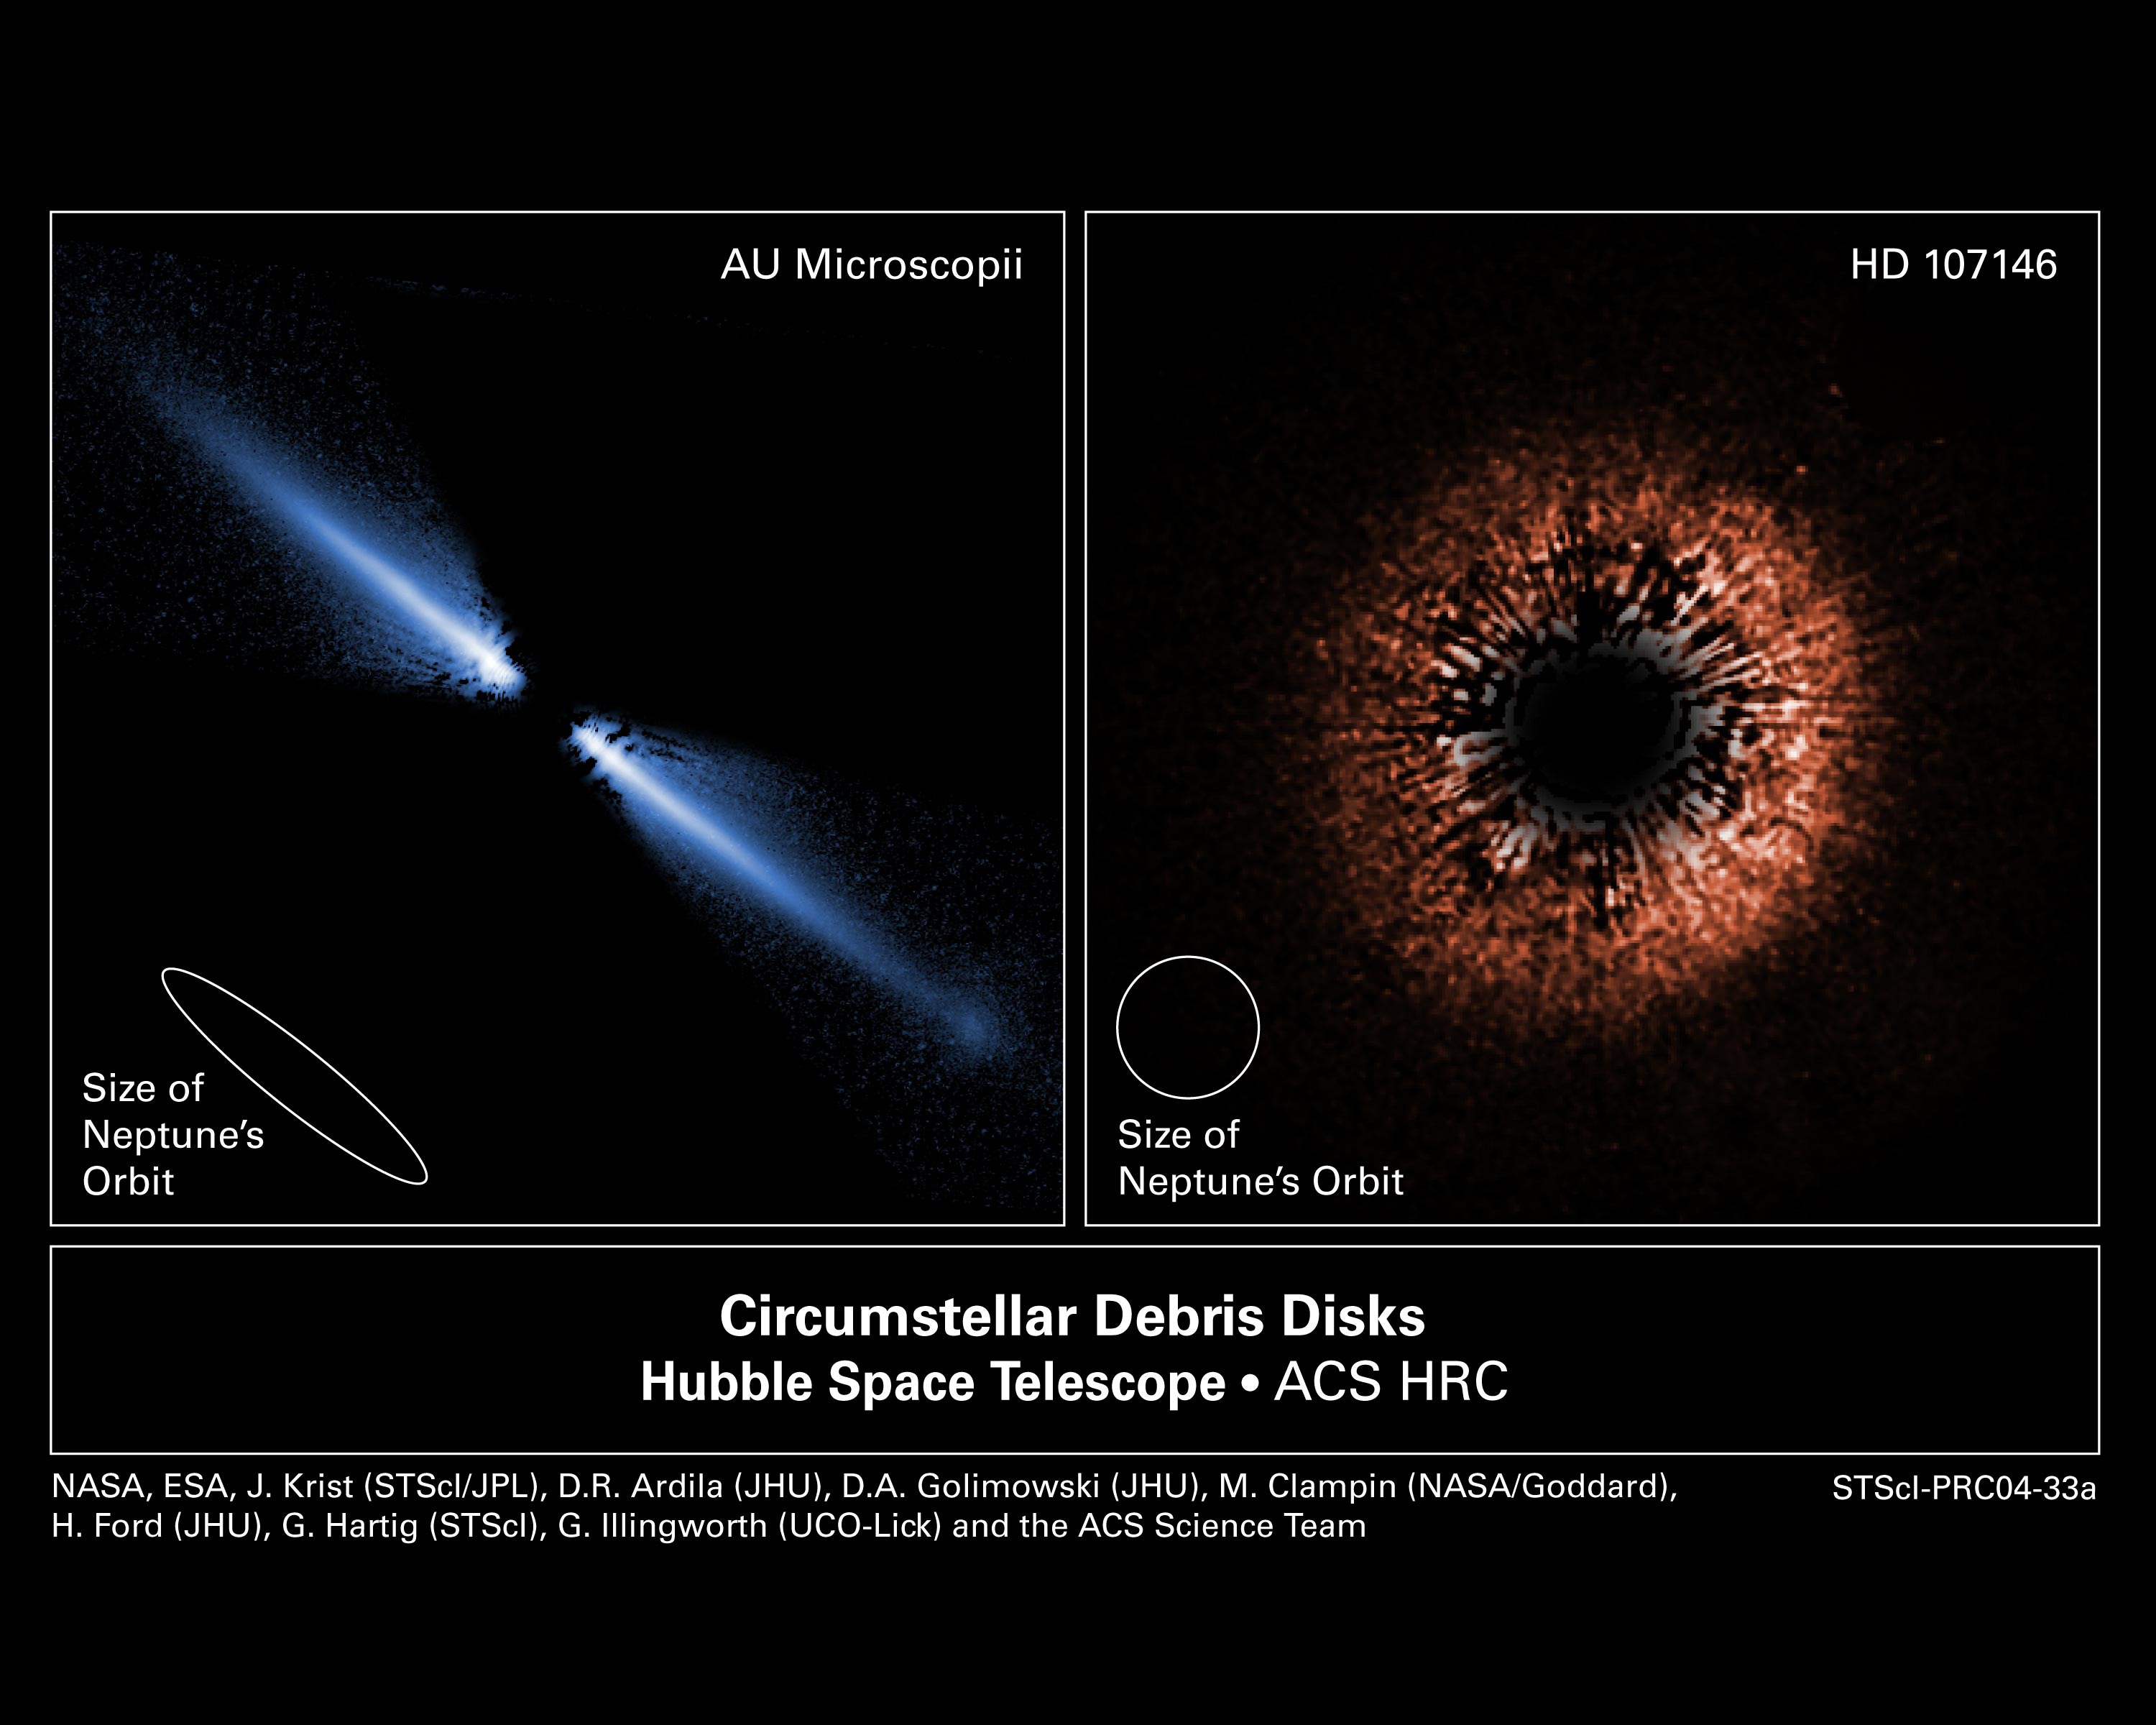

Debris Disks Around Sun-Like Stars AU Microscopii and HD 107146

[LEFT: AU Microscopii] - A visible-light image of a debris disk around the red dwarf star AU Microscopii. Planets may be forming, or might already exist, within it. The disk glows in starlight reflected by tiny grains of dust created by the collisions of asteroids and comets. Because it is composed of the pulverized remnants of these objects, it is called a "debris disk." More than 40 billion miles across, it appears like a spindle of light because we view it nearly edge on (like looking at a dinner plate along its side). The star is about 12 million years old and is only 32 light-years from Earth. This makes its disk the closest yet seen in reflected starlight. It is also the first disk imaged around an M-type red dwarf, the most common type of star in the stellar neighborhood around the Sun. The Hubble Space Telescope images, taken with the Advanced Camera for Surveys (ACS) reveal that the disk has been cleared of dust within about a billion miles of the star (first indicated from infrared-light measurements).

The ACS images confirm that the disk is warped and has small variations in dust density that, along with the central clearing, may be caused by the tugging of an unseen companion, perhaps a large planet. ACS shows that this is the only debris disk known that appears bluer than the star it surrounds. This may indicate that there are more small grains of dust, compared to large ones, than has been seen before in other such disks. Smaller grains scatter blue light better than red. The surplus of small grains may be due to the fact that the star is not bright enough to blow away these tiny particles. In brighter, hotter stars, the pressure from radiation can actually push small dust grains out of the disk and far out into space.

[RIGHT: HD 107146] - This is a false-color view of a planetary debris disk encircling the star HD 107146, a yellow dwarf star very similar to our Sun, though it is much younger (between 30 and 250 million years old, compared to the almost 5 billion years age of the Sun). The star is 88 light-years away from Earth. This is the only disk to have been imaged around a star so much like our own. The slight brightness on one side of the disk is due to the fact that small dust particles scatter more light when they are between Earth and the star, rather than behind the star. This suggests that the bright side is closer to us. The disk is redder than the star whose light it reflects, indicating that it contains grains one two-thousandth of a millimeter in size (about 100 times smaller than household dust).

Our Sun is believed to have a ring of dust around it, lying just beyond the orbit of Neptune, although it is ten times narrower than the one around HD 107146. Our solar system also has between 1,000 and 10,000 times less dust. The size of the ring, its the thickness, and the amount of dust make it unlikely that HD 107146 will ever evolve into a system like our own. This is interesting, as it shows that the planetary systems around the same kind of stars may have very different evolutionary paths.

Credit: NASA/ESA/J.E. Krist (STScI/JPL) & D.R. Ardila (JHU)